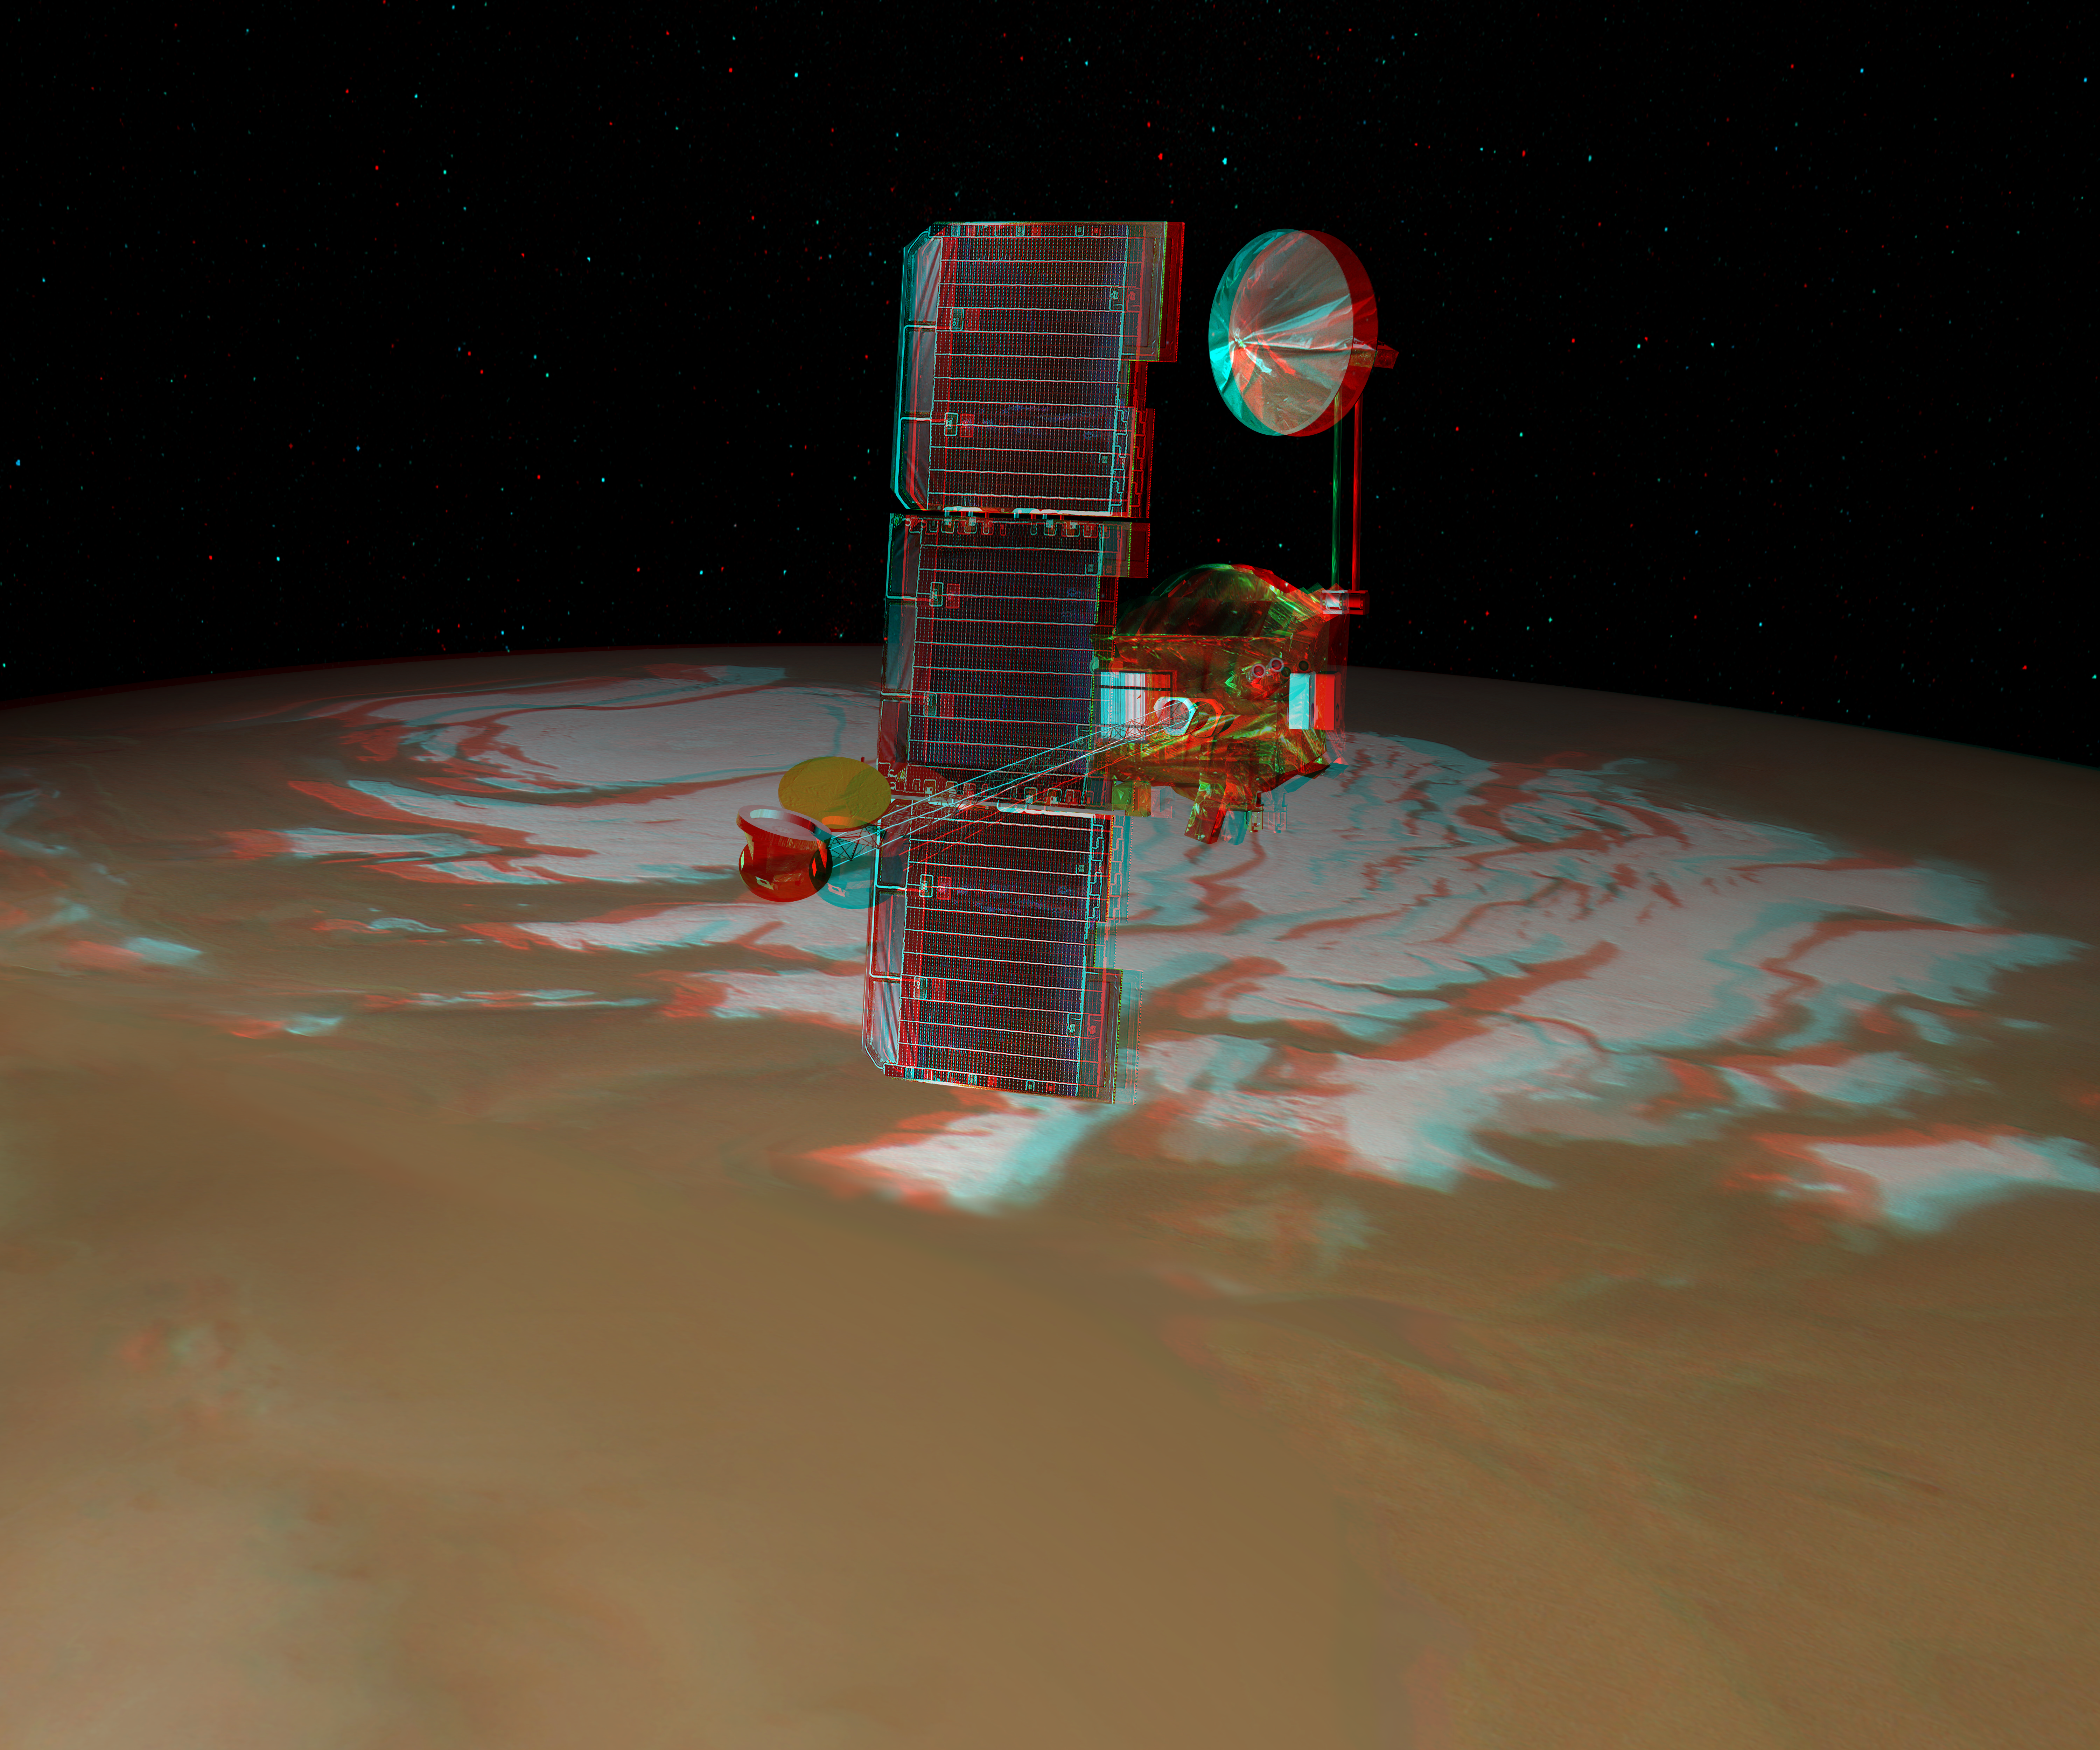

Odyssey over Mars’ South Pole in 3-D (Artist Concept)

NASA’s Mars Odyssey spacecraft passes above Mars’ south pole in this artist’s concept illustration. This red-blue anaglyph artwork can be viewed in 3-D on your computer monitor or in color print form by wearing red-blue (cyan) 3-D glasses.

The spacecraft has been orbiting Mars since October 24, 2001.

NASA’s Jet Propulsion Laboratory manages the Mars Odyssey mission for the NASA Office of Space Science, Washington, D.C. Investigators at Arizona State University in Tempe, the University of Arizona in Tucson, and NASA’s Johnson Space Center, Houston, operate the science instruments. The gamma-ray spectrometer was provided by the University of Arizona in collaboration with the Russian Aviation and Space Agency and Institute for Space Research, which provided the high-energy neutron detector, and the Los Alamos National Laboratories, New Mexico, which provided the neutron spectrometer. Lockheed Martin Space Systems, Denver, is the prime contractor for the project, and developed and built the orbiter. Mission operations are conducted jointly from Lockheed Martin and from JPL, a division of the California Institute of Technology in Pasadena.

Credit: NASA/JPL